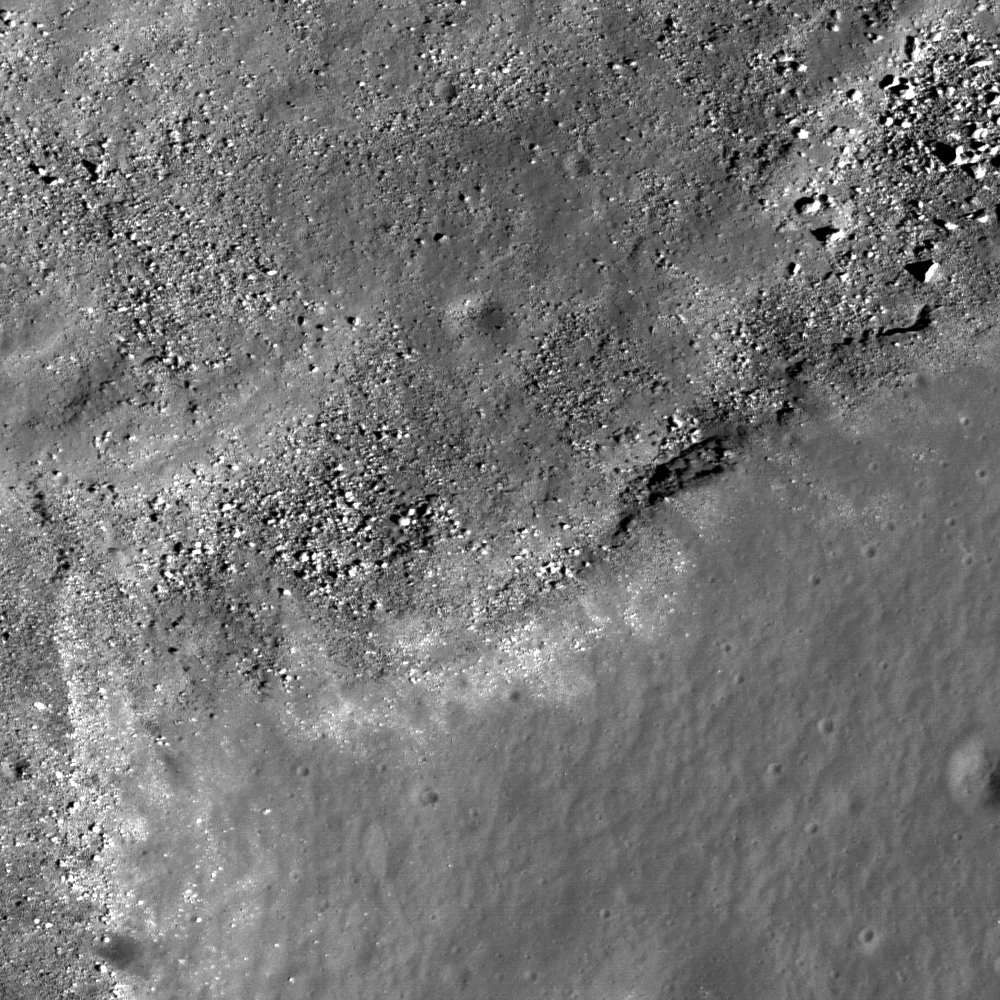

Marius Hills Constellation Region of Interest

This image from LROC’s NAC shows the rim of a large sinuous rille on the western edge of the Marius Hills Constellation region of interest, showing materials that have slumped into the bottom of the sinuous rille towards the northwest as well as (possibly) outcrop, a prime location for fieldwork and sample collection. One of the several hundred volcanic features located in the Marius region. Exploration of this site will yield important insights into planetary volcanism. Image width is 550 meters or 601 yards.

NASA’s Goddard Space Flight Center built and manages the mission for the Exploration Systems Mission Directorate at NASA Headquarters in Washington. The Lunar Reconnaissance Orbiter Camera was designed to acquire data for landing site certification and to conduct polar illumination studies and global mapping. Operated by Arizona State University, LROC consists of a pair of narrow-angle cameras (NAC) and a single wide-angle camera (WAC). The mission is expected to return over 70 terabytes of image data.

Credit: NASA/GSFC/Arizona State University